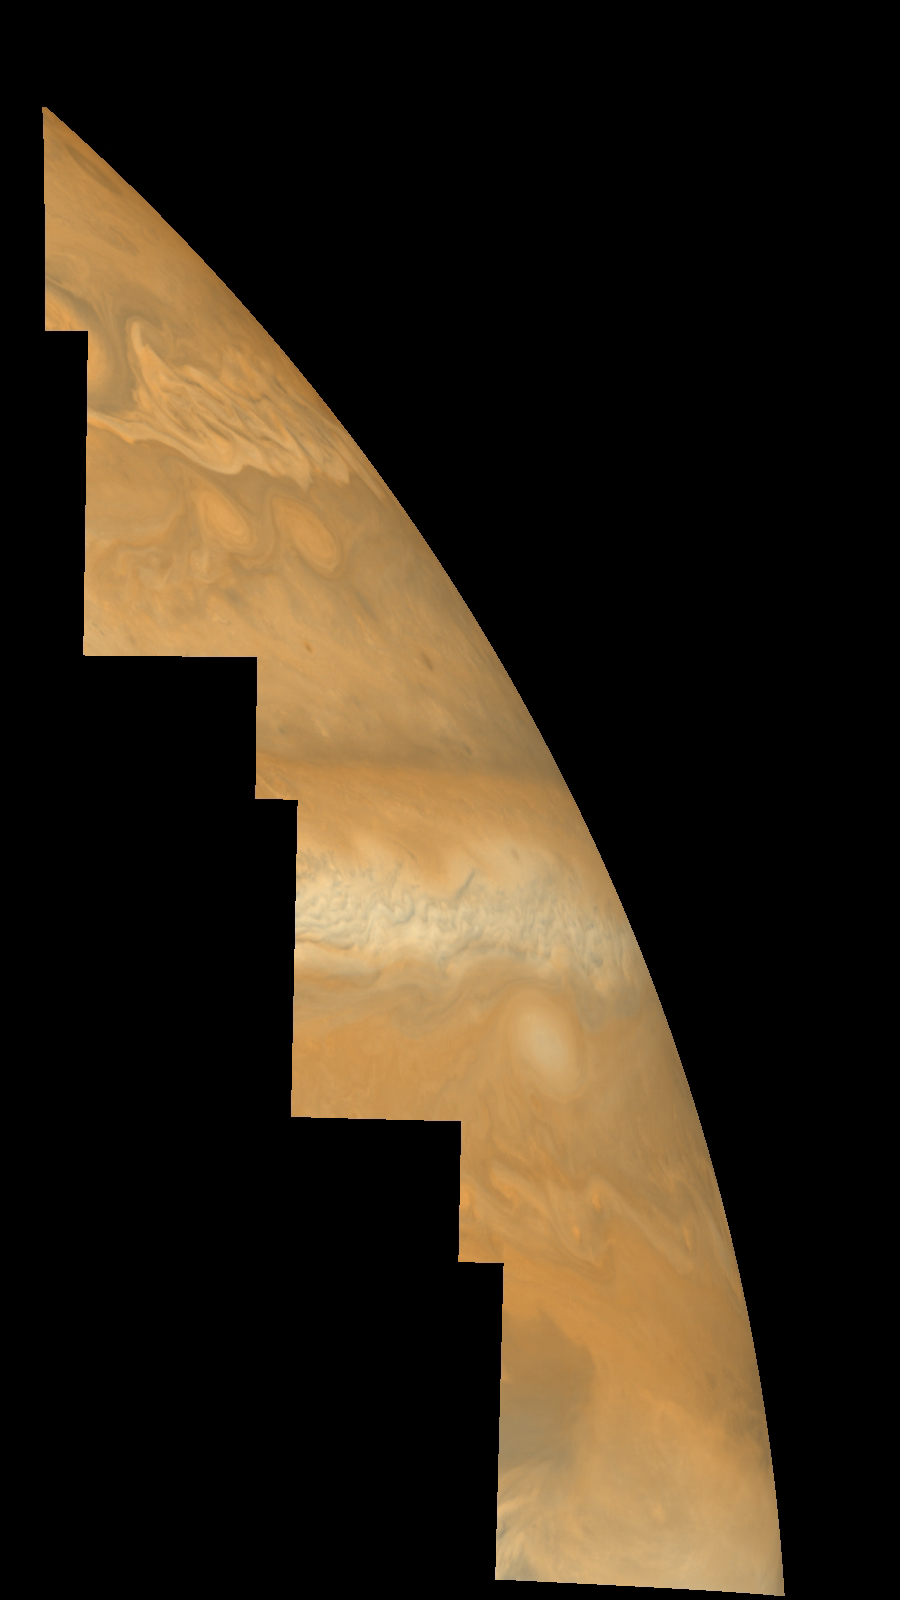

Jupiter’s Northern Hemisphere in True Color (Time Set 3)

Mosaic of Jupiter’s northern hemisphere between 10 and 50 degrees latitude. Jupiter’s atmospheric circulation is dominated by alternating eastward and westward jets from equatorial to polar latitudes. The direction and speed of these jets in part determine the color and texture of the clouds seen in this mosaic. Also visible are several other common Jovian cloud features, including large white ovals, bright spots, dark spots, interacting vortices, and turbulent chaotic systems. The north-south dimension of each of the two interacting vortices in the upper half of the mosaic is about 3500 kilometers. This mosaic combines the violet (410 nanometers) and near infrared continuum (756 nanometers) filter images to create a mosaic similar to how Jupiter would appear to human eyes. Differences in coloration are due to the composition and abundance of trace chemicals in Jupiter’s atmosphere.

North is at the top. The images are projected on a sphere, with features being foreshortened towards the north. The planetary limb runs along the right edge of the mosaic. Cloud patterns appear foreshortened as they approach the limb. The smallest resolved features are tens of kilometers in size. These images were taken on April 3, 1997, at a range of 1.4 million kilometers by the Solid State Imaging system (CCD) on NASA’s Galileo spacecraft.

The Jet Propulsion Laboratory, Pasadena, CA manages the mission for NASA’s Office of Space Science, Washington, DC.

Credit: NASA/JPL-Caltech